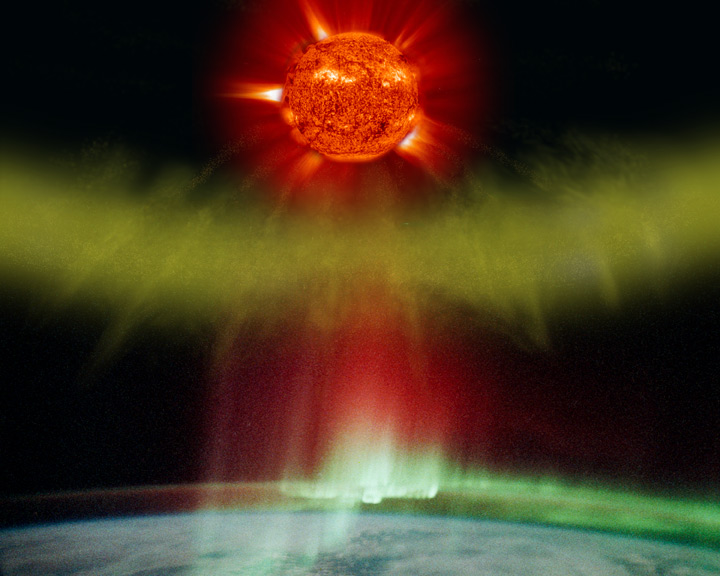

Aurora Impact

Illustration of a CME particle cloud blasted from the sun impacting Earth and creating aurora (in actual photo of aurora as taken by an astronaut on the space station).

Credit: NASA/GSFC/SOHO/ESA